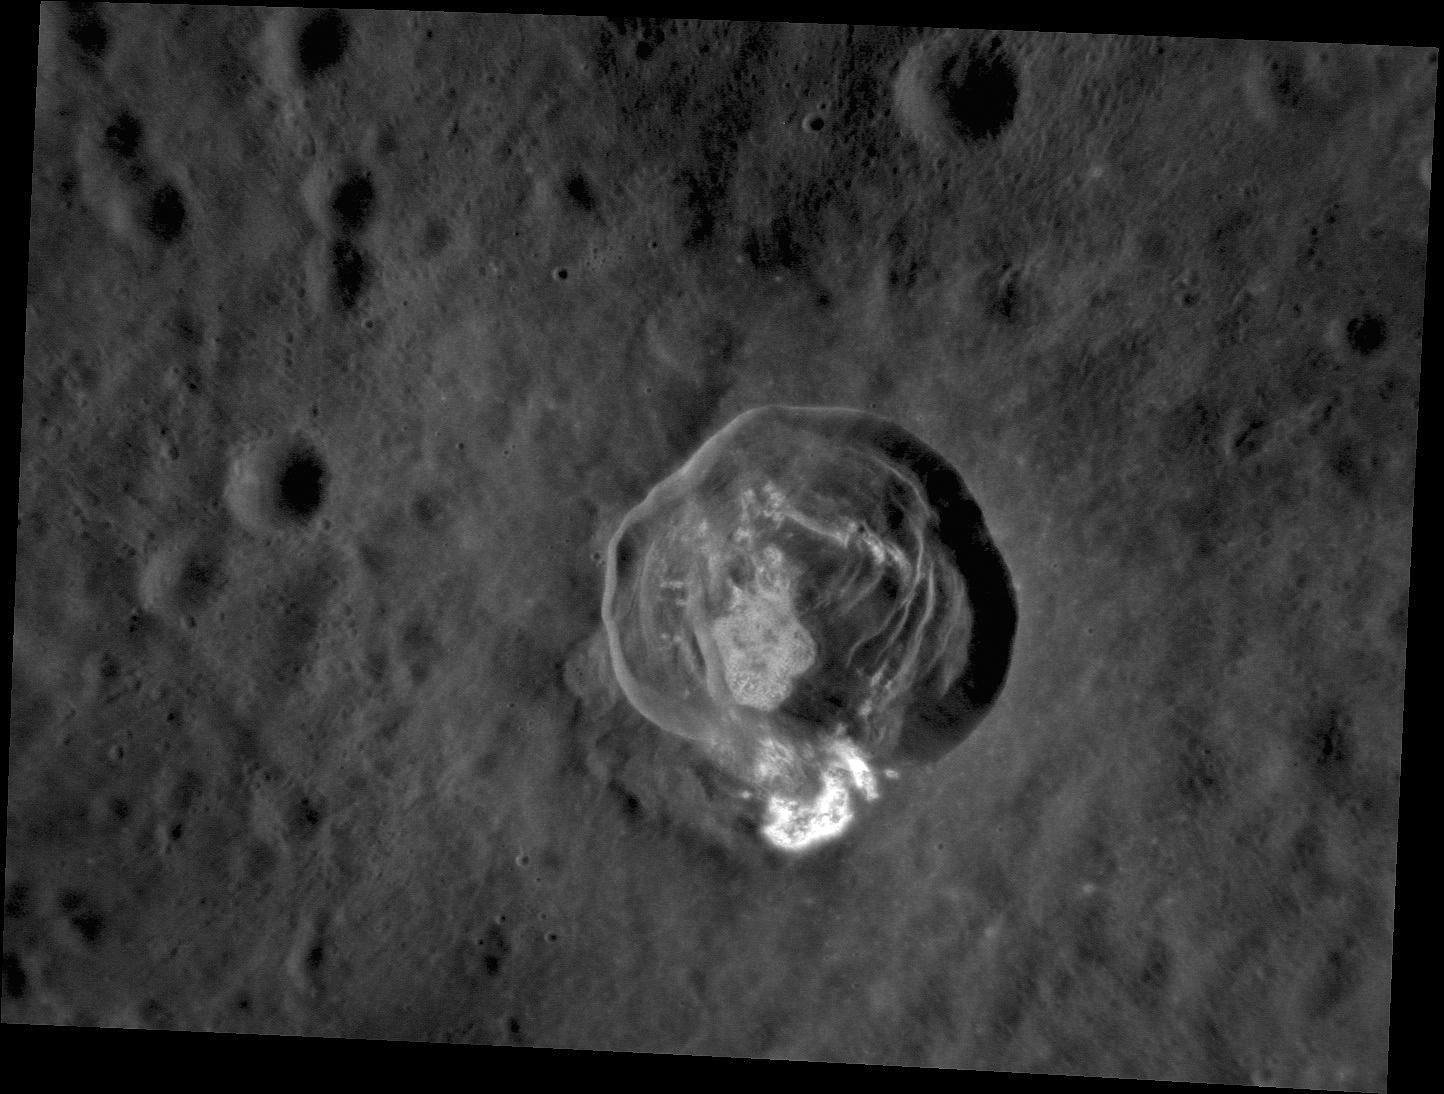

Details of Dominici

A new look at the crater Dominici shows its spectacular interior slumps and the hollows that cover the floor and a portion of the rim. From MESSENGER’s second flyby of Mercury, enhanced color images showed that Dominici had unusual spectral properties. We now know that these color properties are associated with hollows, and today’s image provides our best look yet at the details of Dominici’s hollows.

This image was acquired as a high-resolution targeted observation. Targeted observations are images of a small area on Mercury’s surface at resolutions much higher than the 200-meter/pixel morphology base map. It is not possible to cover all of Mercury’s surface at this high resolution, but typically several areas of high scientific interest are imaged in this mode each week.

Date acquired: August 20, 2012
Image Mission Elapsed Time (MET): 253965560
Image ID: 2426462
Instrument: Narrow Angle Camera (NAC) of the Mercury Dual Imaging System (MDIS)
Center Latitude: 1.35°
Center Longitude: 323.4° E
Resolution: 50 meters/pixel
Scale: Dominici crater is 20 km (12 miles) in diameter
Incidence Angle: 36.2°
Emission Angle: 42.3°
Phase Angle: 78.6°

The MESSENGER spacecraft is the first ever to orbit the planet Mercury, and the spacecraft’s seven scientific instruments and radio science investigation are unraveling the history and evolution of the Solar System’s innermost planet. Visit the Why Mercury? section of this website to learn more about the key science questions that the MESSENGER mission is addressing. During the one-year primary mission, MDIS acquired 88,746 images and extensive other data sets. MESSENGER is now in a year-long extended mission, during which plans call for the acquisition of more than 80,000 additional images to support MESSENGER’s science goals.

These images are from MESSENGER, a NASA Discovery mission to conduct the first orbital study of the innermost planet, Mercury. For information regarding the use of images, see the MESSENGER image use policy.

Credit: NASA/Johns Hopkins University Applied Physics Laboratory/Carnegie Institution of Washington